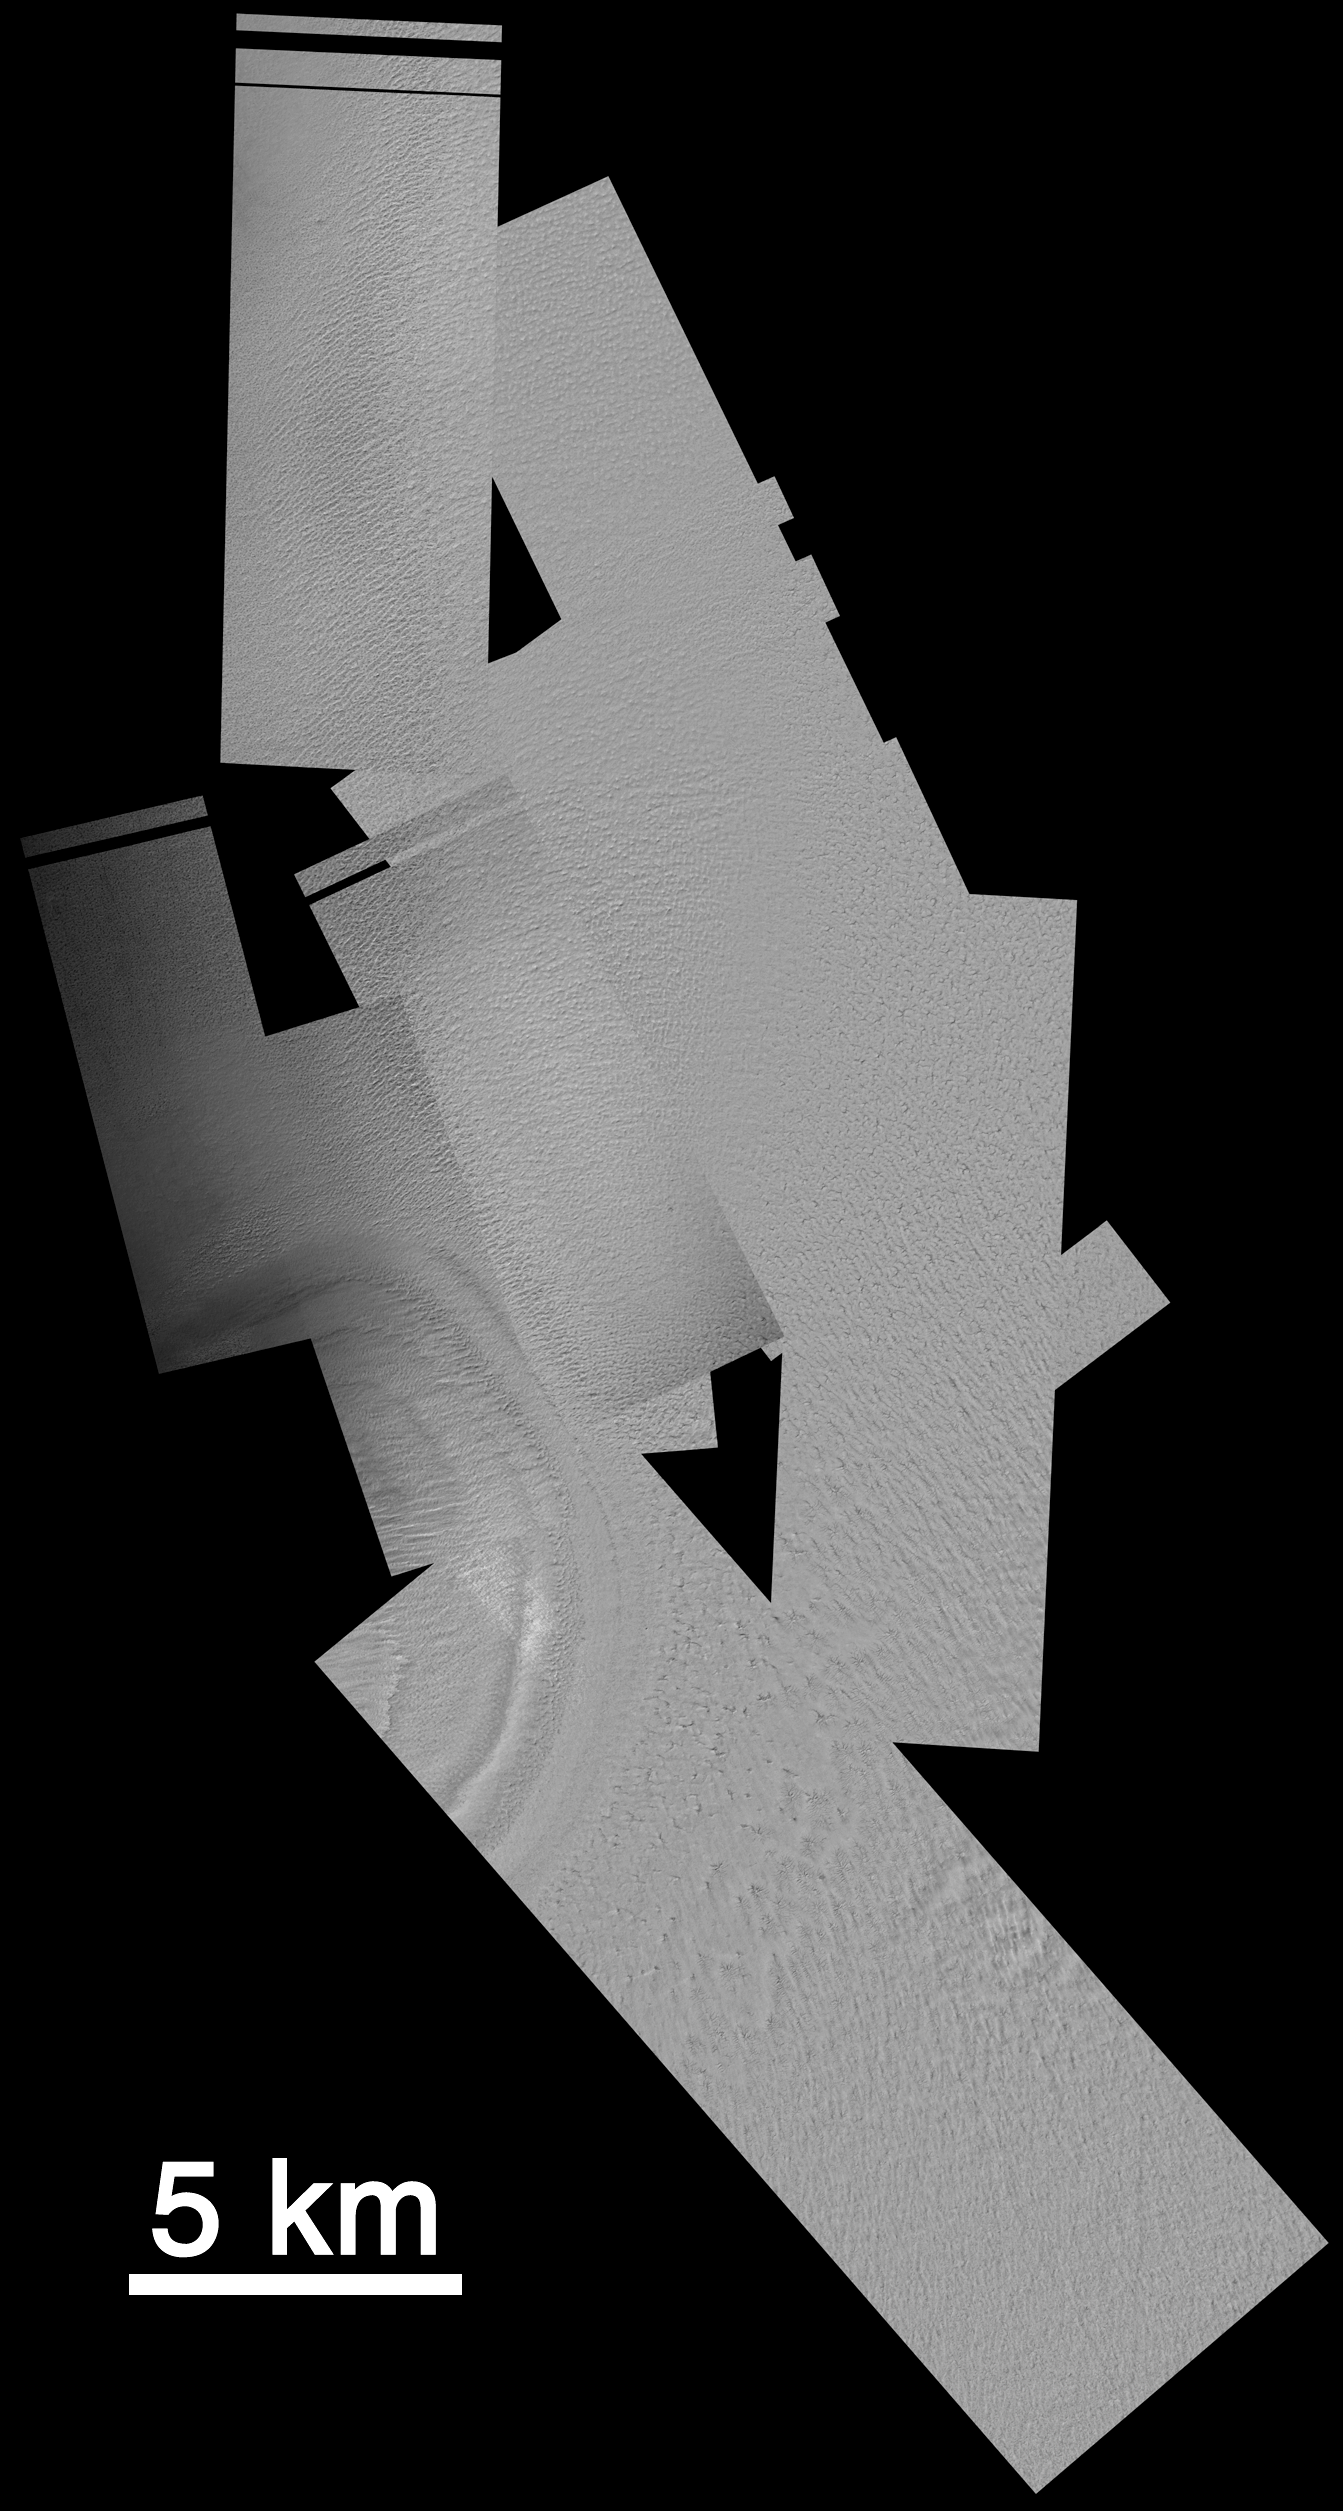

Mars Polar Lander: The Search Continues

Since mid-December 1999, the Mars Orbiter Camera (MOC) onboard the Mars Global Surveyor (MGS) spacecraft has been taking pictures of Mars Polar Lander’s landing zone near 76°S, 195°W, in hopes of finding some evidence as to the fate of the spacecraft that went missing during its December 3, 1999, landing attempt. To take these pictures, the MGS spacecraft is pointed a few degrees off its normal, nadir-looking (straight down) path. The first phase of imaging was completed December 24, 1999, but nothing was found. A second, expanded search was requested by the Mars Surveyor Operations Project and was begun in early January 2000.

The MOC operations team at Malin Space Science Systems has been busy with the Mars Polar Lander search since December 3rd — initial efforts focused on the use of MOC as a buffer or “storage space” for data relayed through the MGS Mars Relay (MR) system. It had been hoped that the Polar Lander would try to communicate to Earth using its UHF antenna to relay data through the MGS relay system. Data from the relay come through the MOC and are received at Malin Space Science Systems much in the same way that pictures from MOC are obtained. The relay effort was concluded on January 17, 2000, with no word from the Polar Lander. Meanwhile, the MOC operations team began to plan, command, retrieve, and analyze images designed to look for the Polar Lander. These pictures are taken at the highest spatial resolution possible for MOC, 1.5 meters (5 ft.) per pixel. At this resolution, the fuselage and wings of a jumbo jet can be distinguished, but a Polar Lander would only be a few pixels, at most, in size.

The first illustration (A, above) shows the area being searched by MOC. All images shown here are oriented such that north is up and west is to the left, and all are illuminated by sunlight from the upper left. The ellipses indicate the regions in which the Polar Lander may have touched down. The larger ellipse was derived by NASA’s Langley Research Center (LaRC); the two smaller ellipses were calculated by the Mars Polar Lander contractor, Lockheed Martin Astronautics (LMA). The smallest ellipse is the target that was given to the MOC team shortly after Polar Lander recovery attempts began in mid-December 1999. All MOC images obtained through December 26, 1999, were targeted to this smaller ellipse — images were taken both on the “2 a.m.” and “2 p.m.” sides of Mars, with better sunlight conditions, of course, being available on the 2 p.m. side. After the first of the year (2000), further refinement of the entry parameters and atmospheric conditions at the time of landing allowed additional, different trajectories to be examined. LMA’s revised ellipses were offset from the original ellipse, and LaRC’s were much larger. The two larger ellipses shown above were given to the MOC team for targeting on the 2 p.m. side of Mars starting during the second week of January 2000.

The second figure (B, above) shows (in orange) the area covered by MOC from mid-December through January 17, 2000. Gaps between and within individual images have been caused by loss of data during transmission to Earth, combined with occasional uncertainties in spacecraft predicted positions.

The third picture (C, above) is a mosaic of the MOC images obtained through January 17, 2000, that cover the Mars Polar Lander landing ellipses. Available here are two views designed to fit on a page in your web browser: one in which the 1.5 meter (5 ft) per pixel images have been shrunk to 15 meters (49 ft) per pixel, the other in which they have been shrunk to 30 meters (98 ft) per pixel. The most obvious feature in the mosaic is toward the lower left — about one-half of a crater-like circular depression is seen. More than 330 square kilometers (127 sq. miles) of south polar terrain have been imaged at 1.5 meters per pixel for this effort.

The fourth picture (D, above) shows some samples of the variety of terrains and textures present within Mars Polar Lander’s landing zone. Each of the six boxes shows an area of equal size. Knobs, pits, ridges, gullies, and smooth intervening surfaces are all seen.

The task of finding the lander in these images is daunting. As shown in our previous release, “Mars Polar Lander: The Search Begins,” December 21, 1999, the lander is most likely to consist of only a few square pixels within one of these images. Thus, the MOC team is basically trying to distinguish one or two pixels from nearly 150 million. One team member has remarked that this is like “trying to find a specific needle in…a haystack-sized pile of needles.”

Credit: NASA/JPL/MSSS